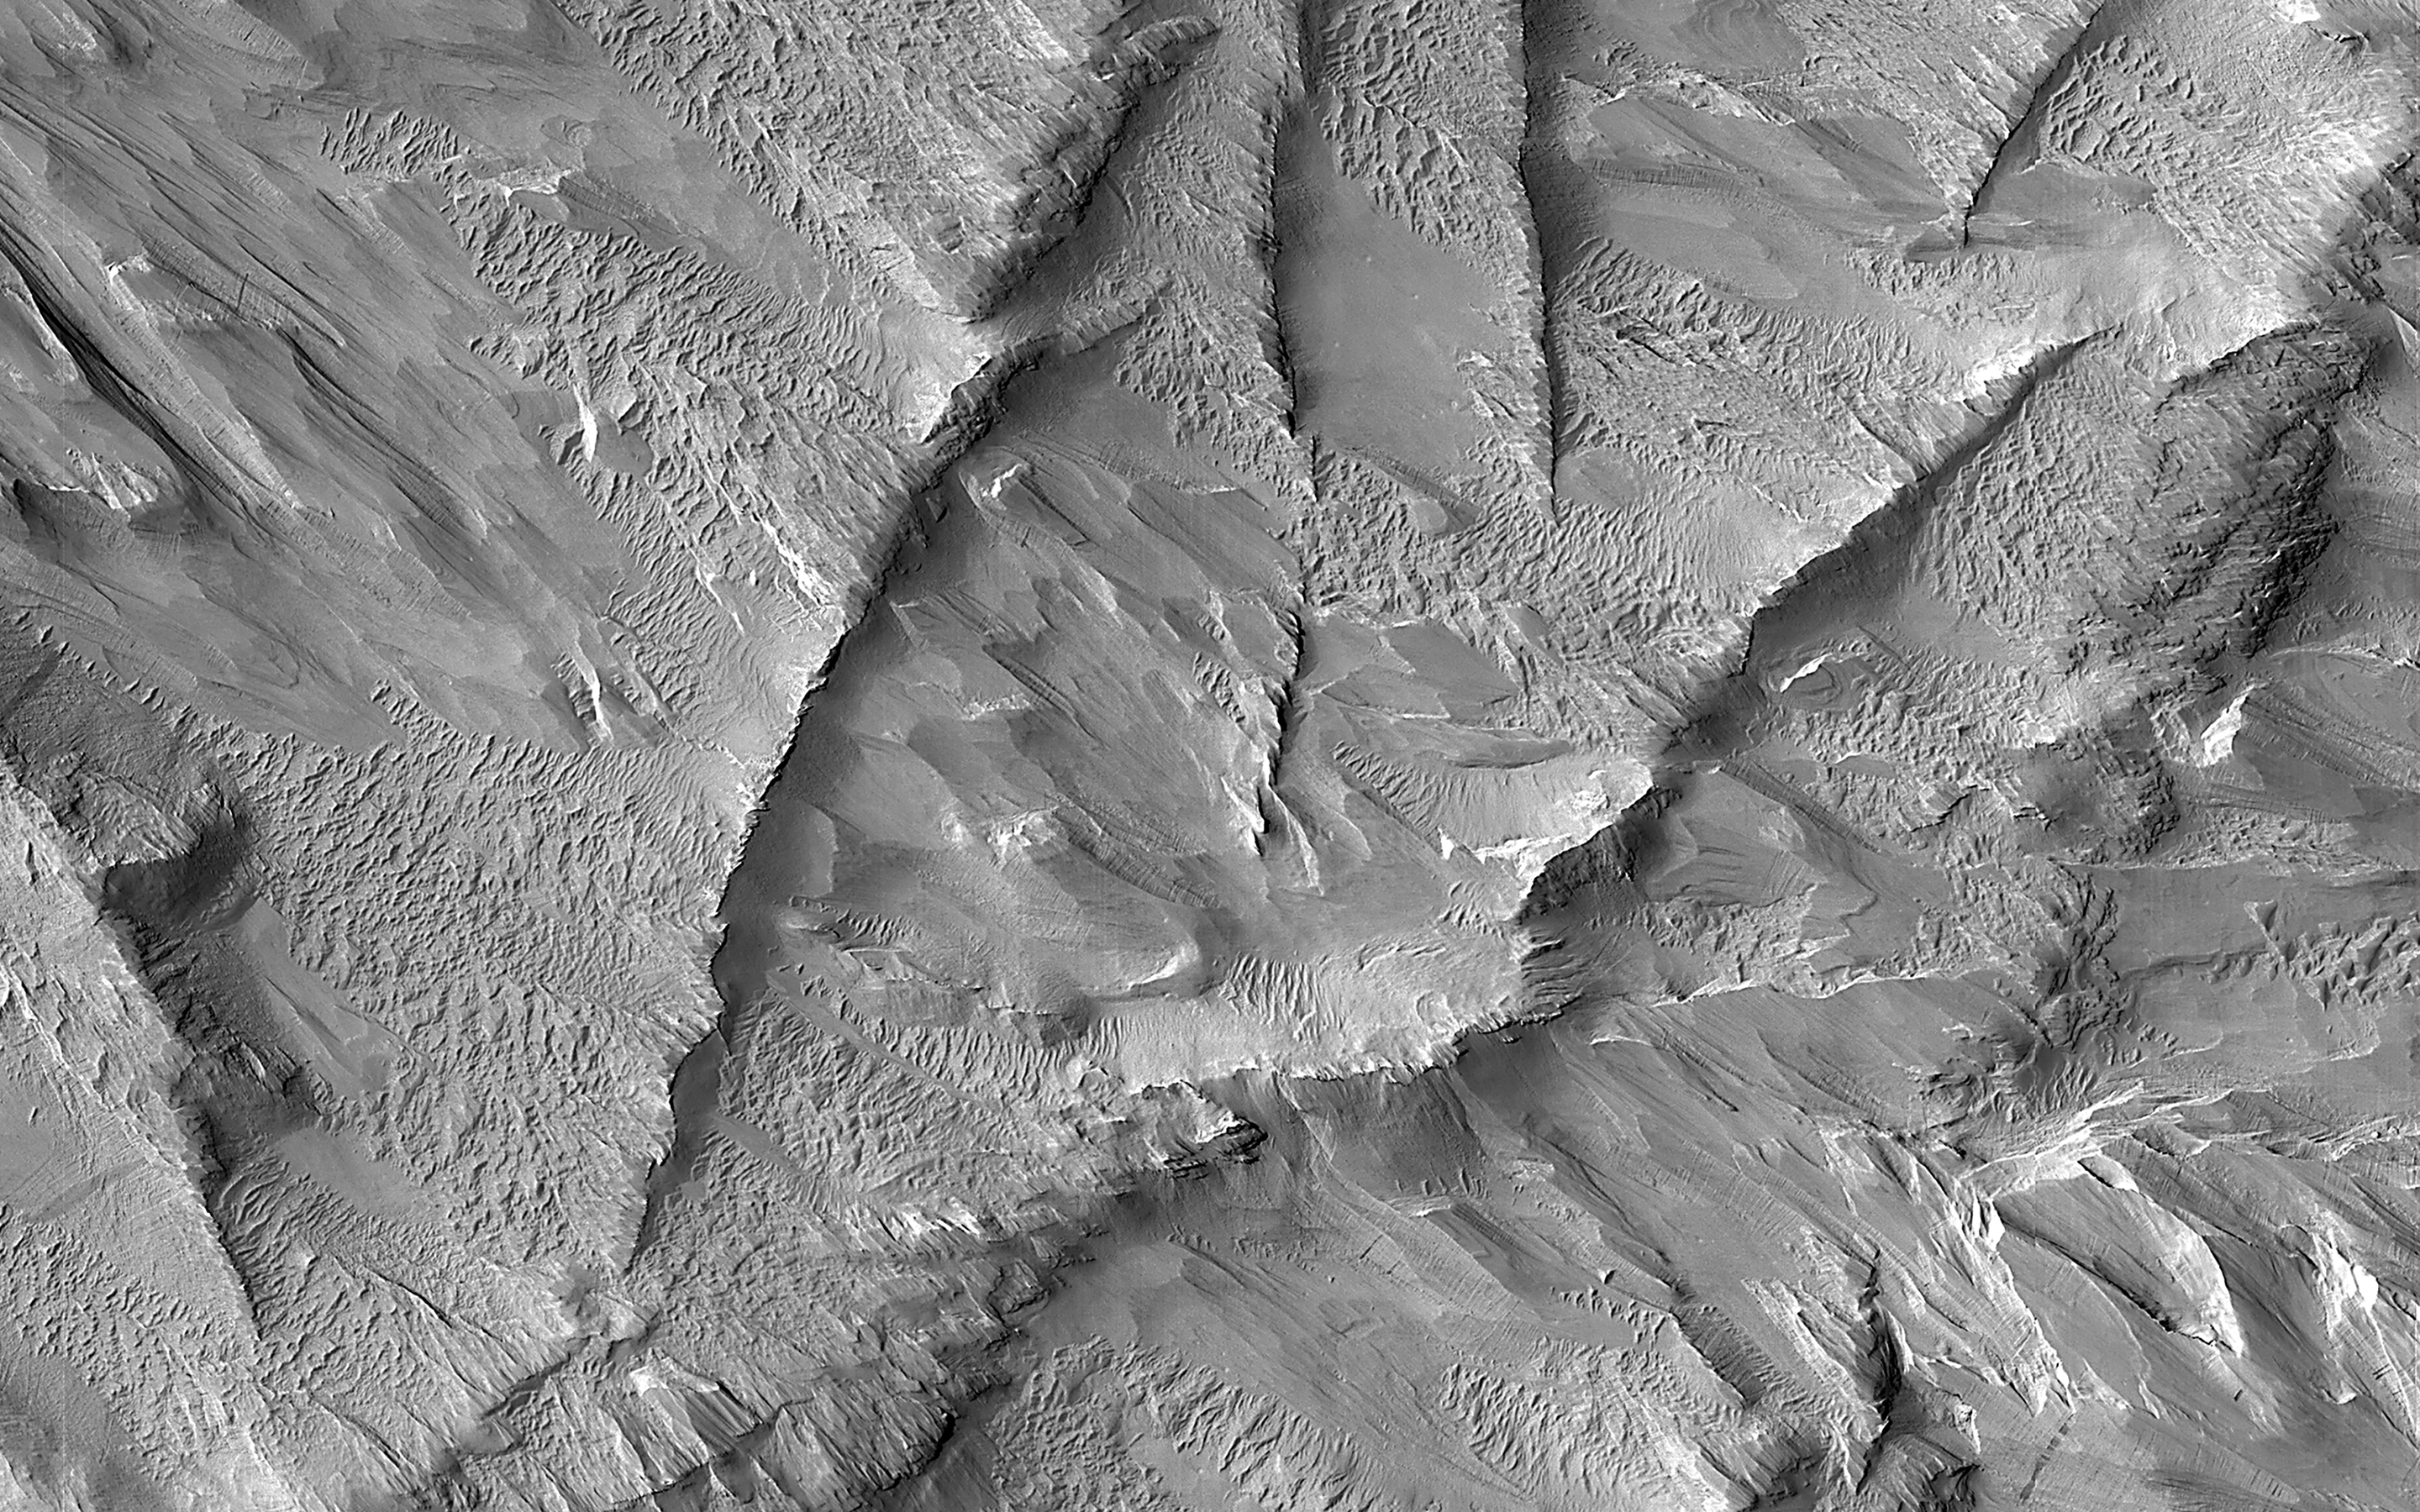

Ridges in Lycus Sulci

This image shows a group of curved ridges in an area called Lycus Sulci, which is located near the Olympus Mons volcano. Much of the rocks in this area have been subjected to erosion (e.g., scouring and removal) by the wind, so that the surface we see today was originally buried deep underground.

Ridges such like these typically form underground through diagenesis, a process where water flows underground and minerals start to form from chemicals within the groundwater. These minerals are typically most abundant in places such as cracks, where the water can easily flow and minerals have room to grow. The mineral-filled cracks are more difficult to erode than the surrounding rocks and thus can form ridges such like these when the weaker surrounding rocks are eroded away.

The map is projected here at a scale of 50 centimeters (19.7 inches) per pixel. (The original image scale is 55.9 centimeters [22.0 inches] per pixel [with 2 x 2 binning]; objects on the order of 168 centimeters [66.1 inches] across are resolved.) North is up.

The University of Arizona, in Tucson, operates HiRISE, which was built by Ball Aerospace & Technologies Corp., in Boulder, Colorado. NASA’s Jet Propulsion Laboratory, a division of Caltech in Pasadena, California, manages the Mars Reconnaissance Orbiter Project for NASA’s Science Mission Directorate, Washington.

Credit: NASA/JPL-Caltech/University of Arizona